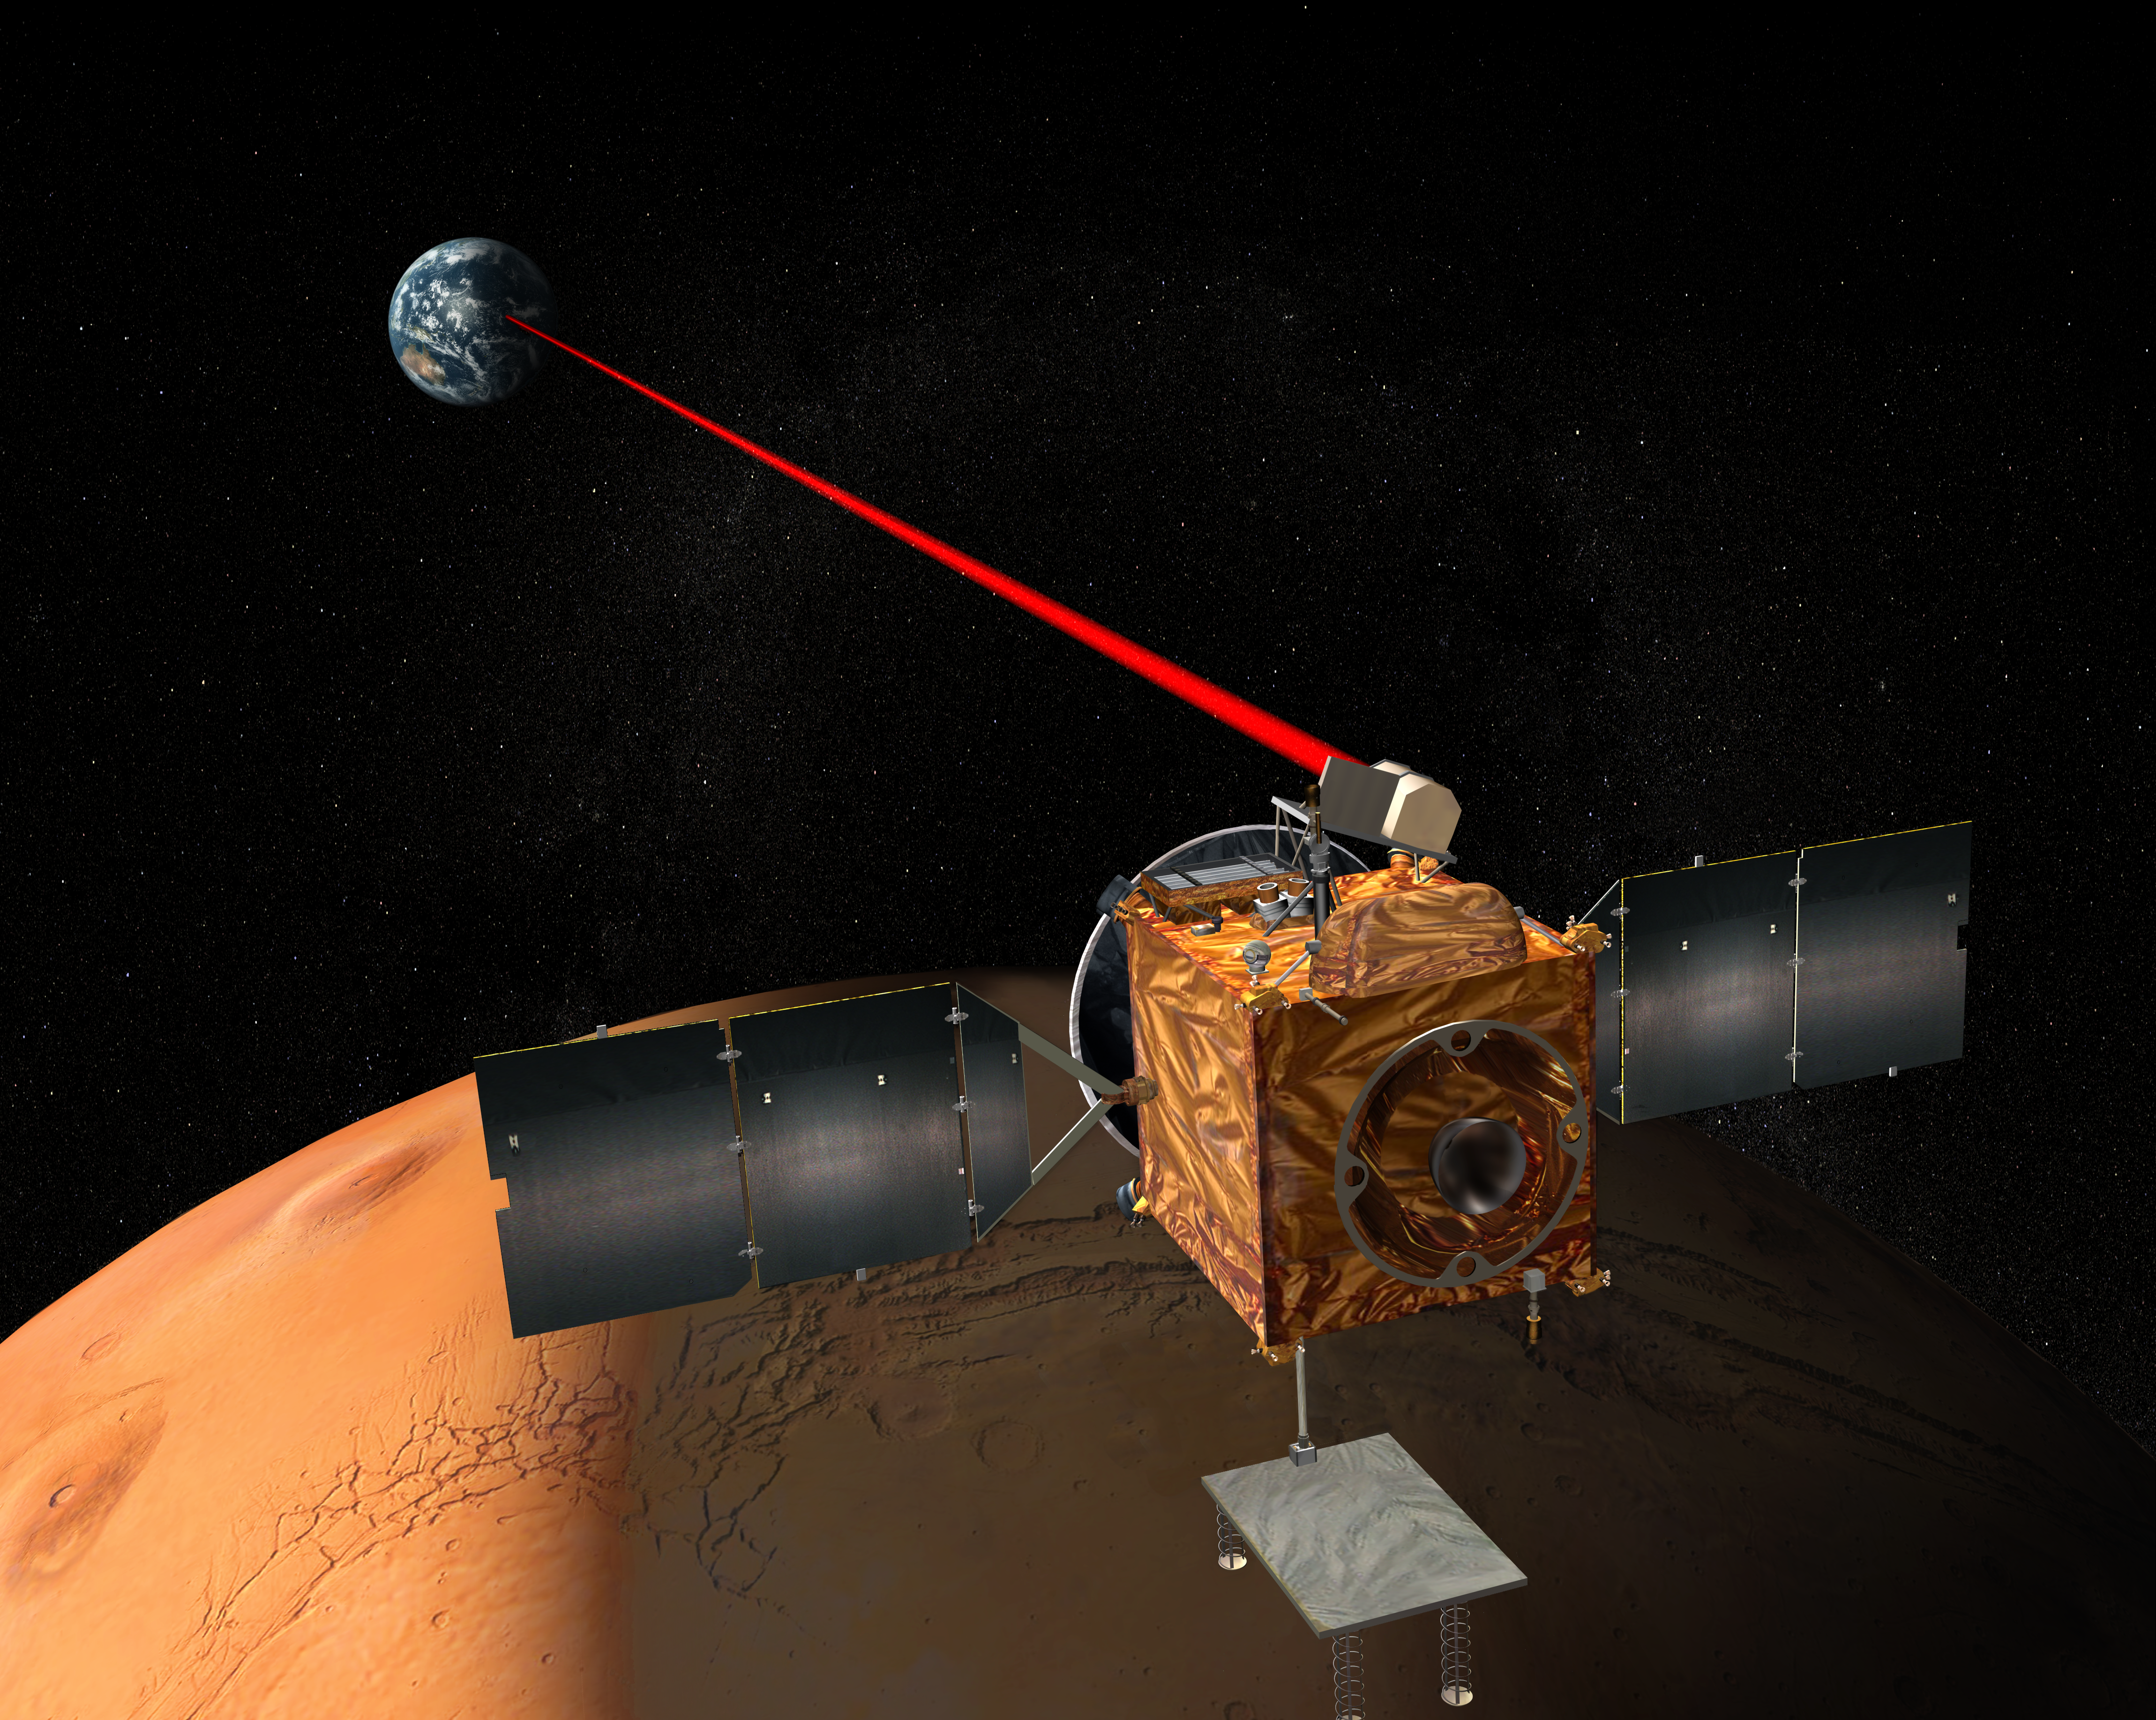

Mars Laser Communication Demonstration, Artist’s Concept

This illustration depicts a concept for operation of an optical communications system on NASA’s Mars Telecommunications Orbiter. The orbiter is in development for launch in September 2009 with a payload including the spacecraft terminal of the Mars Laser Communication Demonstration Project. This project will also include an Earth-based terminal for two-way, high-data-rate communication using infrared light. The orbiter’s primary communications with Earth will use radio frequencies. The laser demonstration is intended to build experience for use in decisions about possible use of optical communications by later missions.

Credit: NASA/JPL